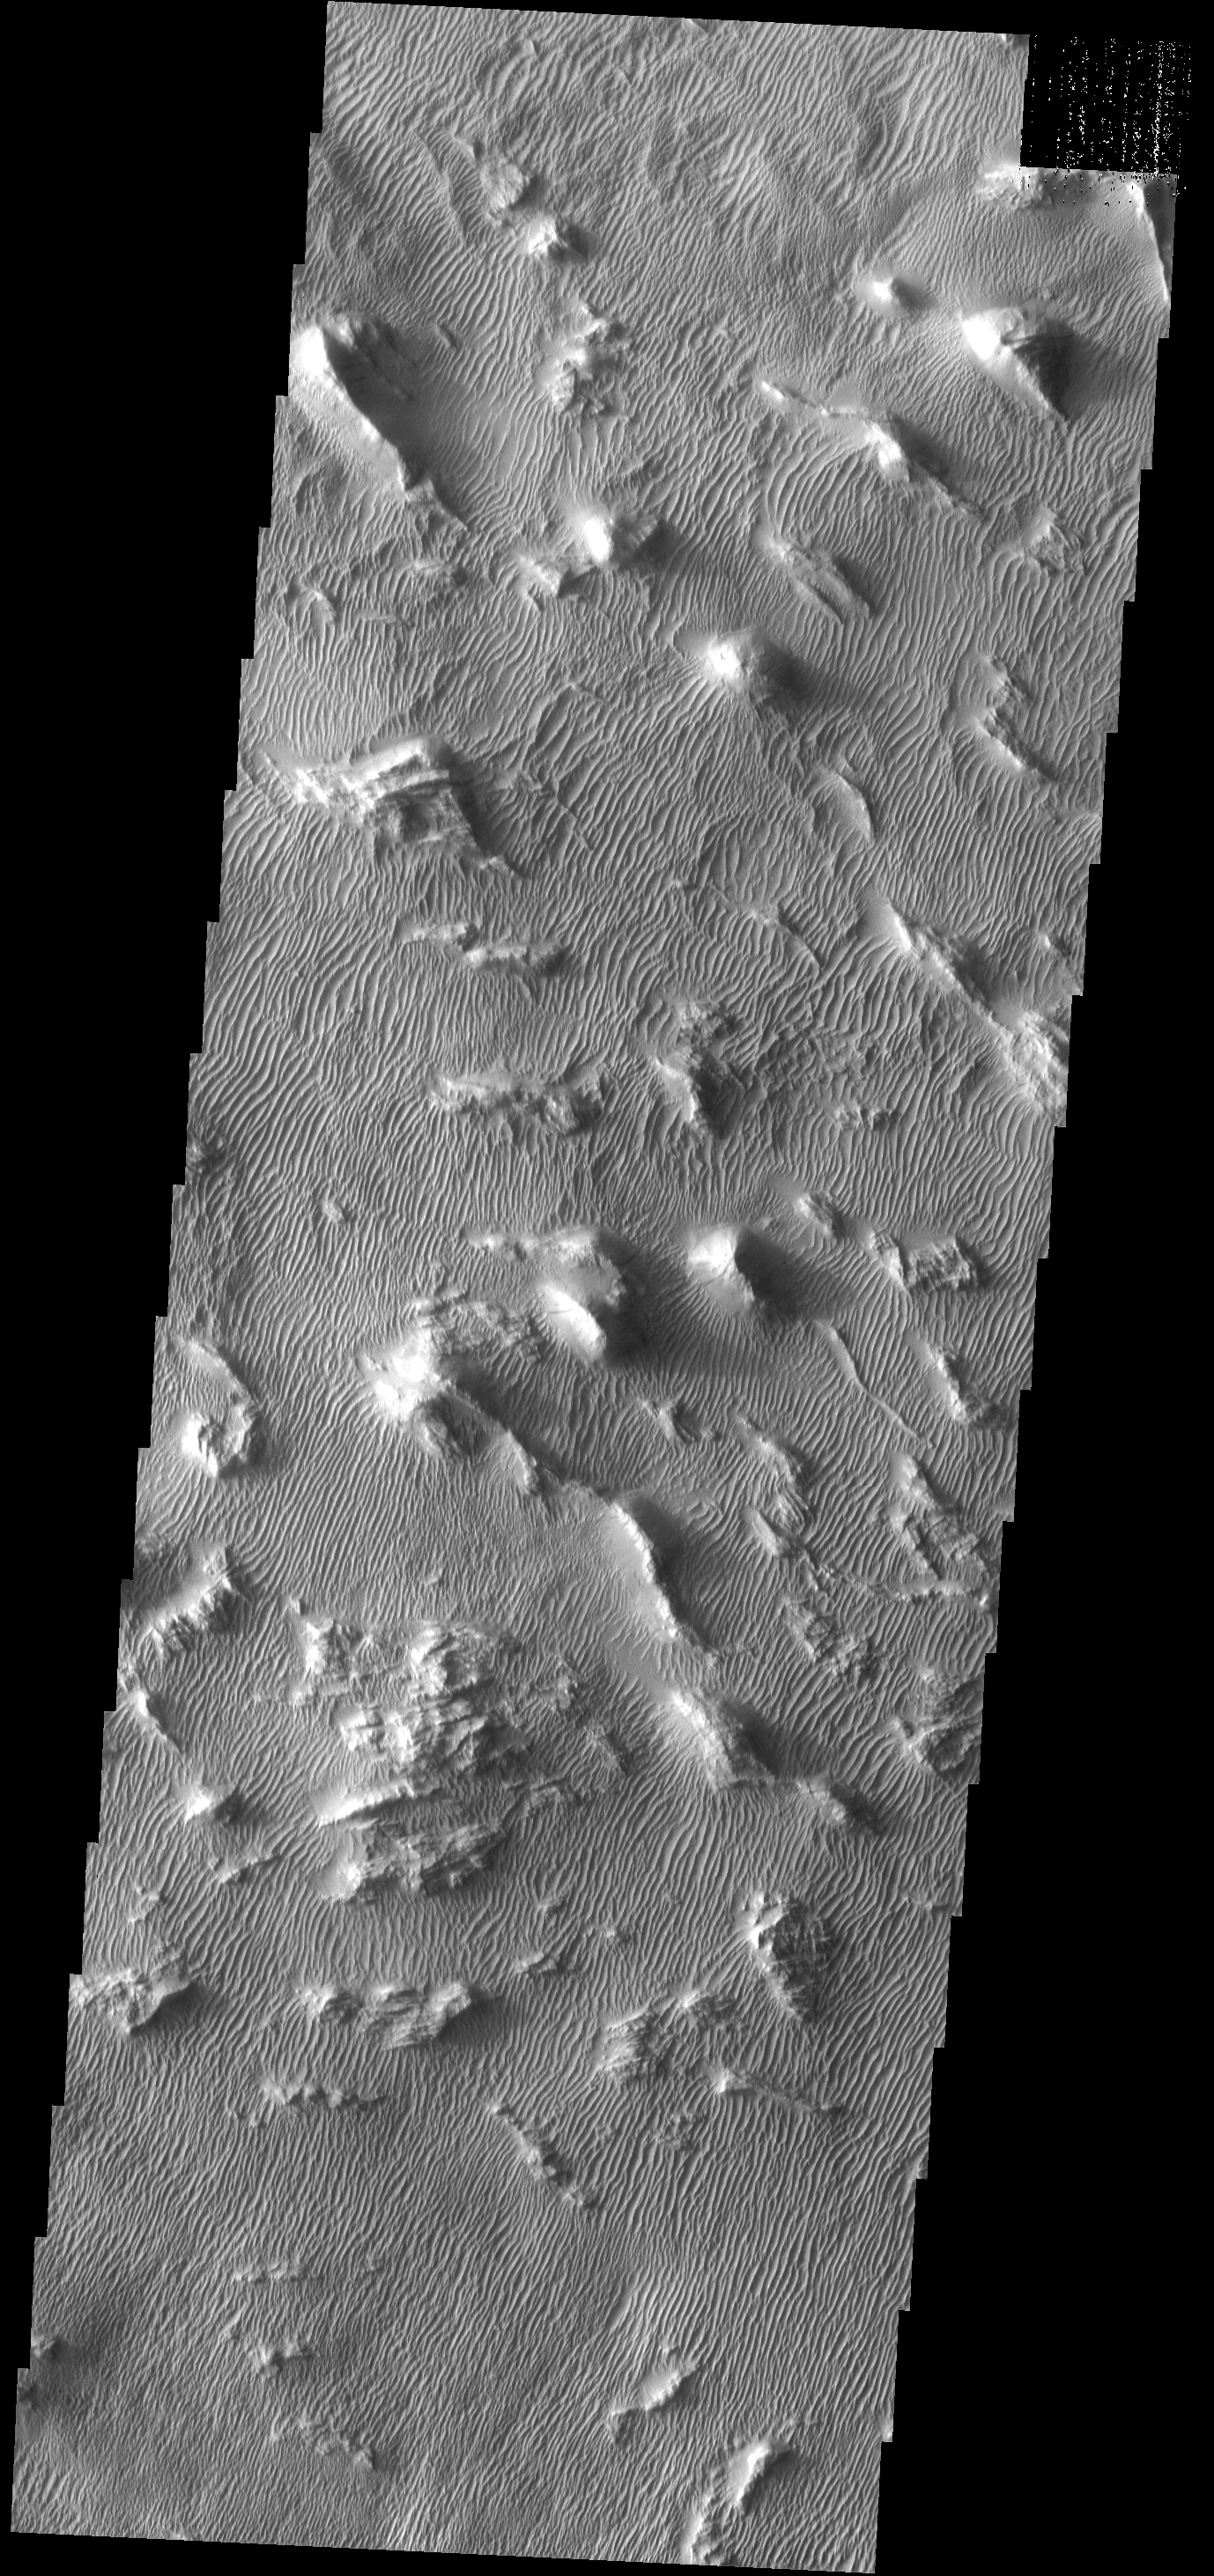

Gigas Sulci

Gigas Sulci is a region comprised of parallel to subparallel ridges and linear dunes perdendicular to the ridges.

Image information: VIS instrument. Latitude 7.9N, Longitude 230.0E. 18 meter/pixel resolution.

Please see the THEMIS Data Citation Note for details on crediting THEMIS images.

Note: this THEMIS visual image has not been radiometrically nor geometrically calibrated for this preliminary release. An empirical correction has been performed to remove instrumental effects. A linear shift has been applied in the cross-track and down-track direction to approximate spacecraft and planetary motion. Fully calibrated and geometrically projected images will be released through the Planetary Data System in accordance with Project policies at a later time.

NASA’s Jet Propulsion Laboratory manages the 2001 Mars Odyssey mission for NASA’s Office of Space Science, Washington, D.C. The Thermal Emission Imaging System (THEMIS) was developed by Arizona State University, Tempe, in collaboration with Raytheon Santa Barbara Remote Sensing. The THEMIS investigation is led by Dr. Philip Christensen at Arizona State University. Lockheed Martin Astronautics, Denver, is the prime contractor for the Odyssey project, and developed and built the orbiter. Mission operations are conducted jointly from Lockheed Martin and from JPL, a division of the California Institute of Technology in Pasadena.

Credit: NASA/JPL/ASU